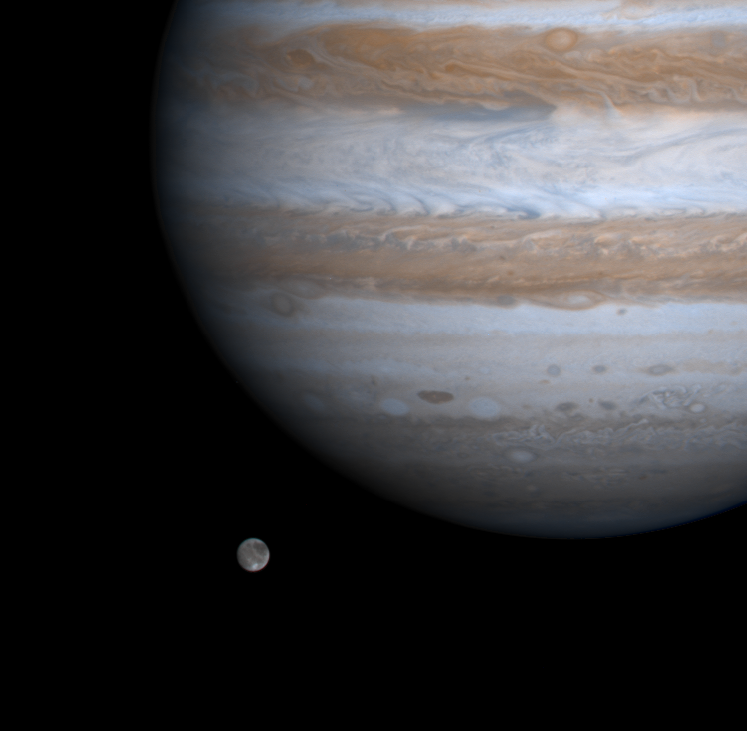

Ganymede and Jupiter

The solar system’s largest moon, Ganymede, is captured here alongside the planet Jupiter in a color picture taken by NASA’s Cassini spacecraft on Dec. 3, 2000.

Ganymede is larger than the planets Mercury and Pluto and Saturn’s largest moon, Titan. Both Ganymede and Titan have greater surface area than the entire Eurasian continent on our planet. Cassini was 26.5 million kilometers (16.5 million miles) from Ganymede when this image was taken. The smallest visible features are about 160 kilometers (about 100 miles) across.

The bright area near the south (bottom) of Ganymede is Osiris, a large, relatively new crater surrounded by bright icy material ejected by the impact, which created it. Elsewhere, Ganymede displays dark terrains that NASA’s Voyager and Galileo spacecraft have shown to be old and heavily cratered. The brighter terrains are younger and laced by grooves. Various kinds of grooved terrains have been seen on many icy moons in the solar system. These are believed to be the surface expressions of warm, pristine, water-rich materials that moved to the surface and froze.

Ganymede has proven to be a fascinating world, the only moon known to have a magnetosphere, or magnetic environment, produced by a convecting metal core. The interaction of Ganymede’s and Jupiter’s magnetospheres may produce dazzling variations in the auroral glows in Ganymede’s tenuous atmosphere of oxygen.

Cassini is a cooperative project of NASA, the European Space Agency and the Italian Space Agency. The Jet Propulsion Laboratory, a division of the California Institute of Technology in Pasadena, manages the Cassini mission for NASA’s Office of Space Science, Washington, D.C.

Credit: NASA/JPL/University of Arizona